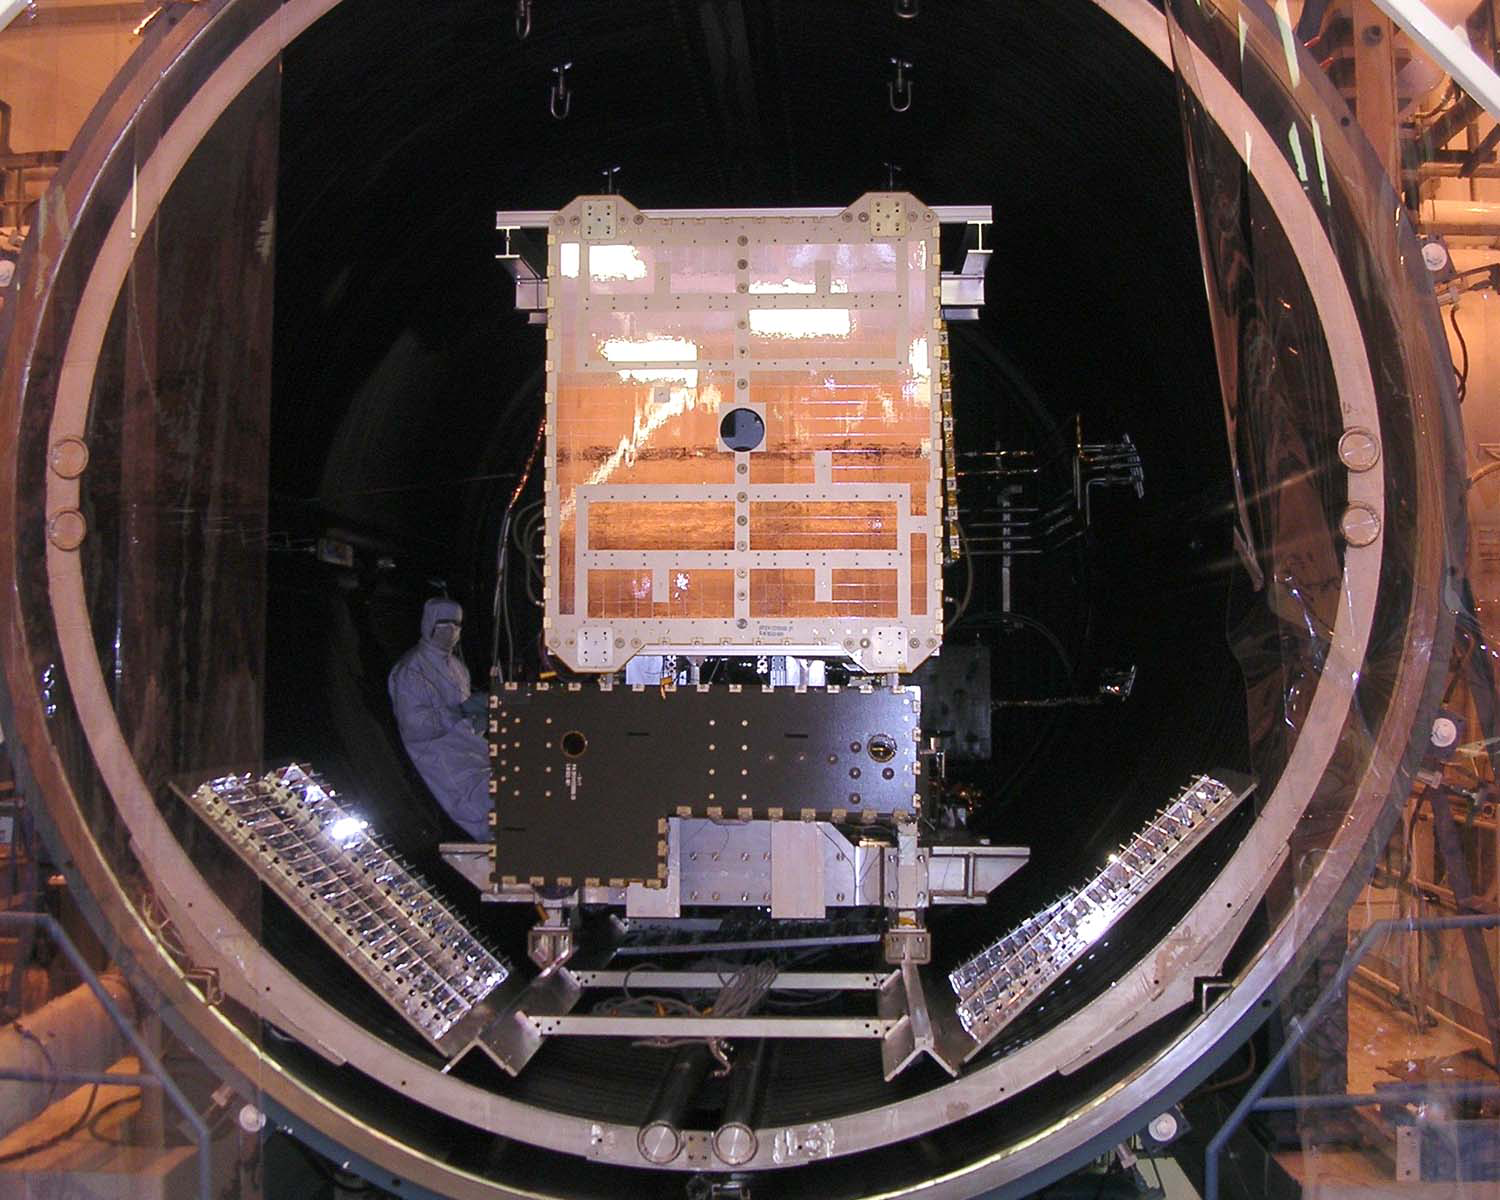

Dawn Spacecraft in Thermal Vacuum Chamber

Dawn spacecraft in thermal vacuum chamber.

Dawn, part of NASA’s Discovery Program of competitively selected missions, was launched in 2007 to orbit the large asteroid Vesta and the dwarf planet Ceres. The two bodies have very different properties from each other. By observing them both with the same set of instruments, Dawn will probe the early solar system and specify the properties of each body.

The Dawn mission to Vesta and Ceres is managed by JPL, a division of the California Institute of Technology in Pasadena, for NASA’s Science Mission Directorate, Washington. The University of California, Los Angeles, is responsible for overall Dawn mission science. Other scientific partners include Planetary Science Institute, Tucson, Ariz.; Max Planck Institute for Solar System Research, Katlenburg-Lindau, Germany; DLR Institute for Planetary Research, Berlin; Italian National Institute for Astrophysics, Rome; and the Italian Space Agency. Orbital Sciences Corporation of Dulles, Va., designed and built the Dawn spacecraft.

Credit: NASA/JPL